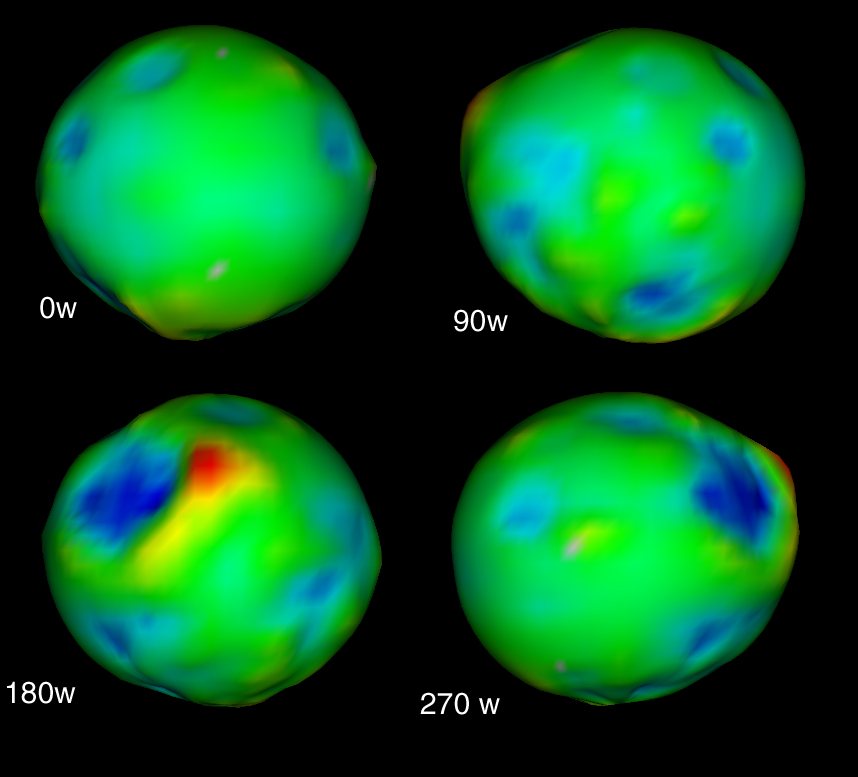

The True Shape of Phoebe

This colorful graphic illustrates that despite Phoebe’s bumpy, irregular topography, the moon has a fairly round shape. A digitally rendered shape model of Phoebe was constructed using Cassini imaging data obtained before and after the spacecraft’s close flyby of the Saturnian moon on June 11, 2004.

The average diameter of Phoebe is about 214 kilometers (133 miles). The four views of the model are each separated by a 90 degree rotation; the upper left is centered at 0 degrees West longitude. The others show regions of the moon centered at 90, 180 and 270 degrees West longitude, as labeled. The coloring of the models corresponds to the height of Phoebe’s surface, relative to the lowest point — a range of about 16 kilometers (10 miles) — going from blue (low) to red (high). Interestingly, much of this range in height occurs in one large crater, visible in the 180 degree West view.

The Cassini-Huygens mission is a cooperative project of NASA, the European Space Agency and the Italian Space Agency. The Jet Propulsion Laboratory, a division of the California Institute of Technology in Pasadena, manages the Cassini-Huygens mission for NASA’s Office of Space Science, Washington, D.C. The Cassini orbiter and its two onboard cameras, were designed, developed and assembled at JPL. The imaging team is based at the Space Science Institute, Boulder, Colo.

Credit: NASA/JPL/Space Science Institute